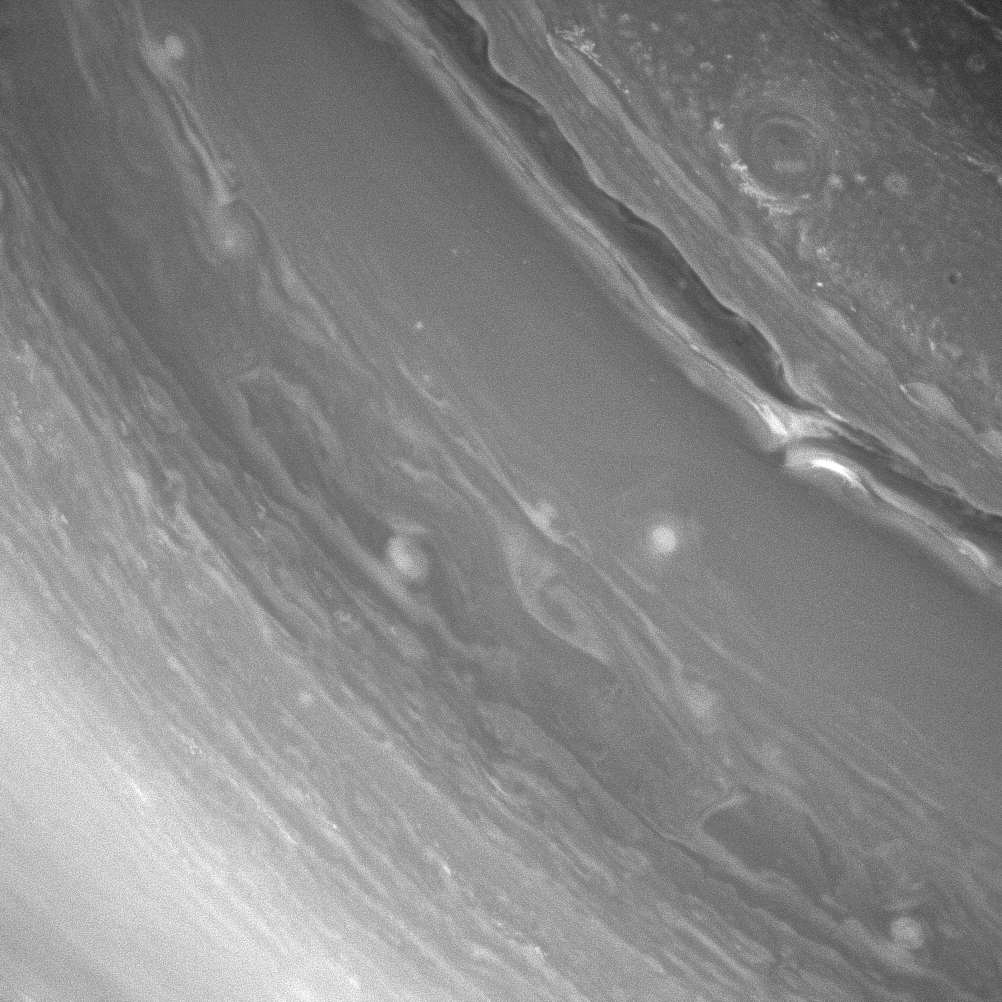

Staring at Storms

Saturn’s richly dynamic atmosphere rewards viewers with unique and fascinating structures with every new observation. Here, the Cassini spacecraft uses the near-infrared filters on its wide-angle camera to get a better look at some of Saturn’s cloud patterns, shaped by wind and storms in Saturn’s atmosphere.

This view is centered on 30 degrees north latitude, 42 degrees west longitude. North is up and rotated 44 degrees to the right. The image was taken with the Cassini spacecraft wide-angle camera on Dec. 24, 2012 using a spectral filter sensitive to wavelengths of near-infrared light centered at 752 nanometers.

The view was acquired at a distance of approximately 440,000 miles (710,000 kilometers) from Saturn’s surface and at a Sun-Saturn-spacecraft, or phase, angle of 14 degrees. Image scale is 26 miles (42 kilometers) per pixel.

The Cassini-Huygens mission is a cooperative project of NASA, the European Space Agency and the Italian Space Agency. The Jet Propulsion Laboratory, a division of the California Institute of Technology in Pasadena, manages the mission for NASA’s Science Mission Directorate, Washington, D.C. The Cassini orbiter and its two onboard cameras were designed, developed and assembled at JPL. The imaging operations center is based at the Space Science Institute in Boulder, Colo.

Credit: NASA/JPL-Caltech/Space Science Institute